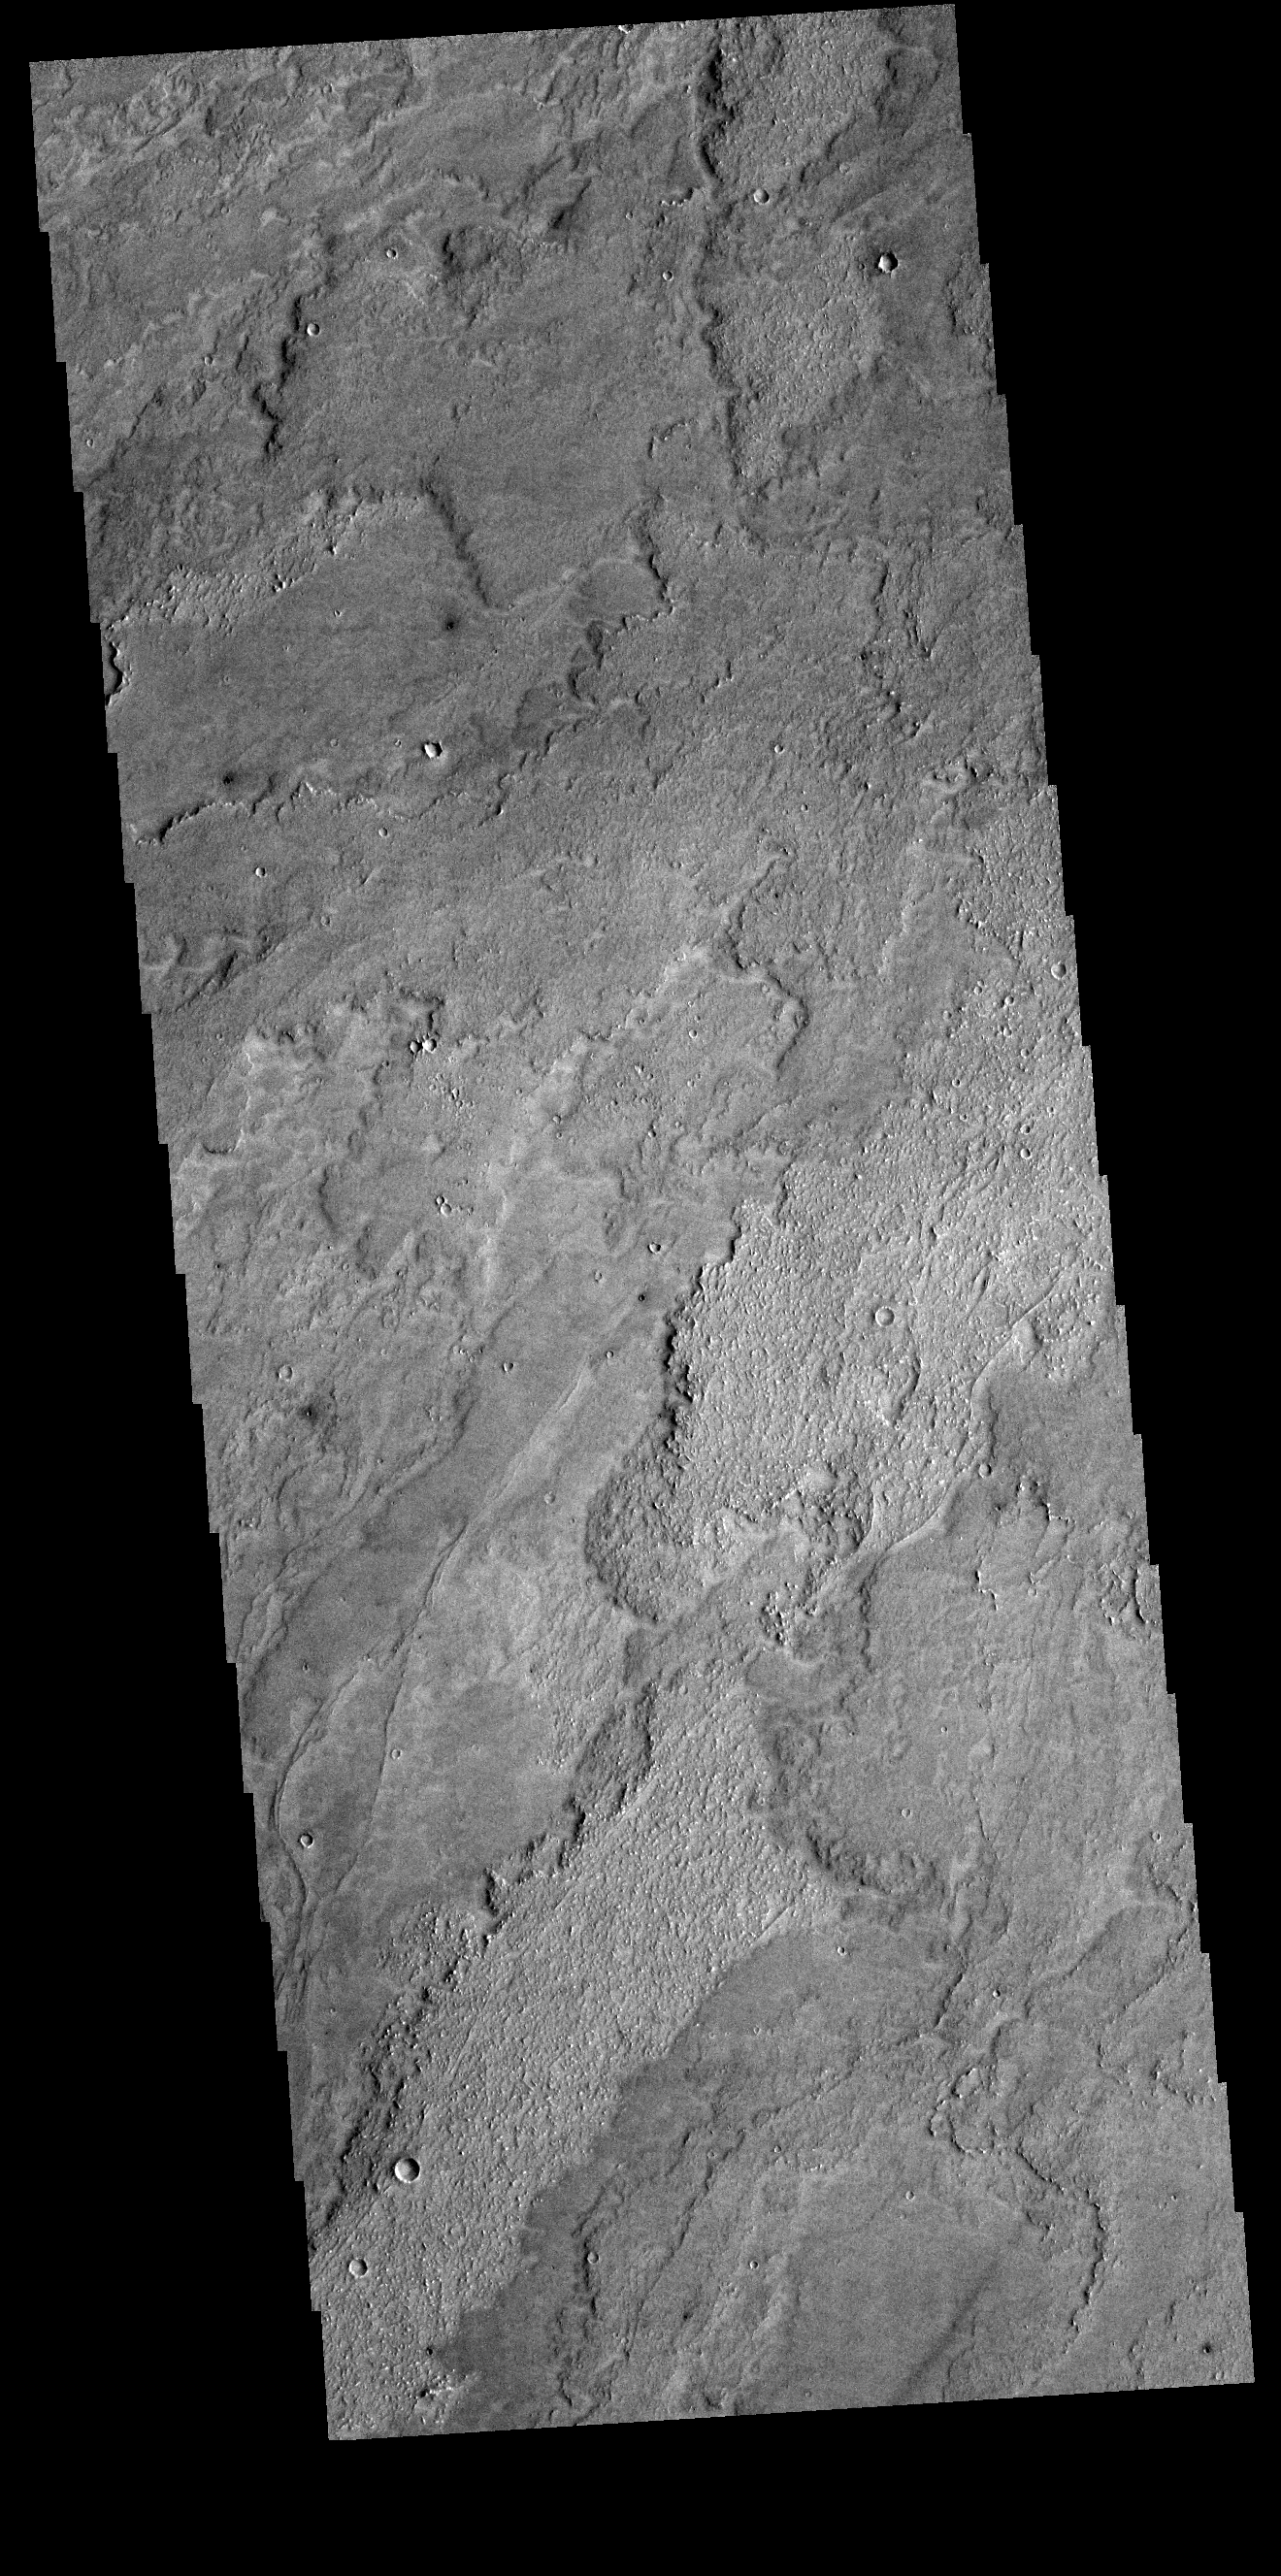

Daedalia Planum

Today’s VIS image shows a small portion of the immense lava flows that originated from Arsia Mons. Arsia Mons is the southernmost of the three large aligned volcanoes in the Tharsis region. Arsia Mons’ last eruption was 10s of million years ago. The different surface textures are created by differences in the lava viscosity and cooling rates. The lobate margins of each flow can be traced back to the start of each flow — or to the point where they are covered by younger flows. Flows in Daedalia Planum can be as long as 180 km (111 miles). For comparison the longest Hawaiian lava flow is only 51 km (˜31 miles) long. The total area of Daedalia Planum is 2.9 million square km â€” more than four times the size of Texas.

Credit: NASA/JPL-Caltech/ASU